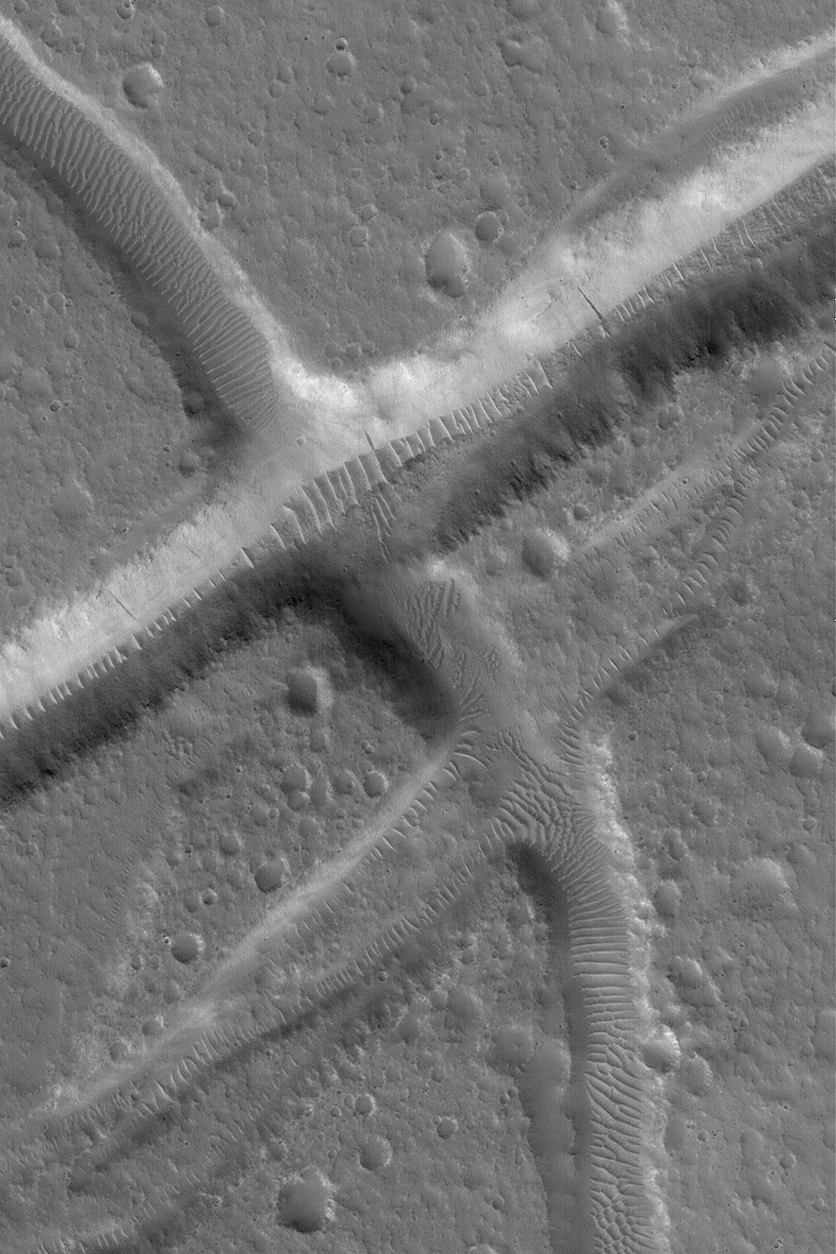

Troughs in Tempe Terra

MGS MOC Release No. MOC2-570, 10 December 2003

This Mars Global Surveyor (MGS) Mars Orbiter Camera (MOC) image shows troughs created by movement along geologic faults in the upper crust of Mars in the Tempe Terra region. Large ripple-like dunes have formed in sediment trapped on the floors of the troughs. In most cases, the ripples are oriented with their crests perpendicular to the troughs, indicating that local winds within each trough are responsible for their patterns. This area is located near 33.1°N, 70.2°W. The image covers an area approximately 3 km (1.9 mi) wide and is illuminated from the lower left.

Credit: NASA/JPL/Malin Space Science Systems